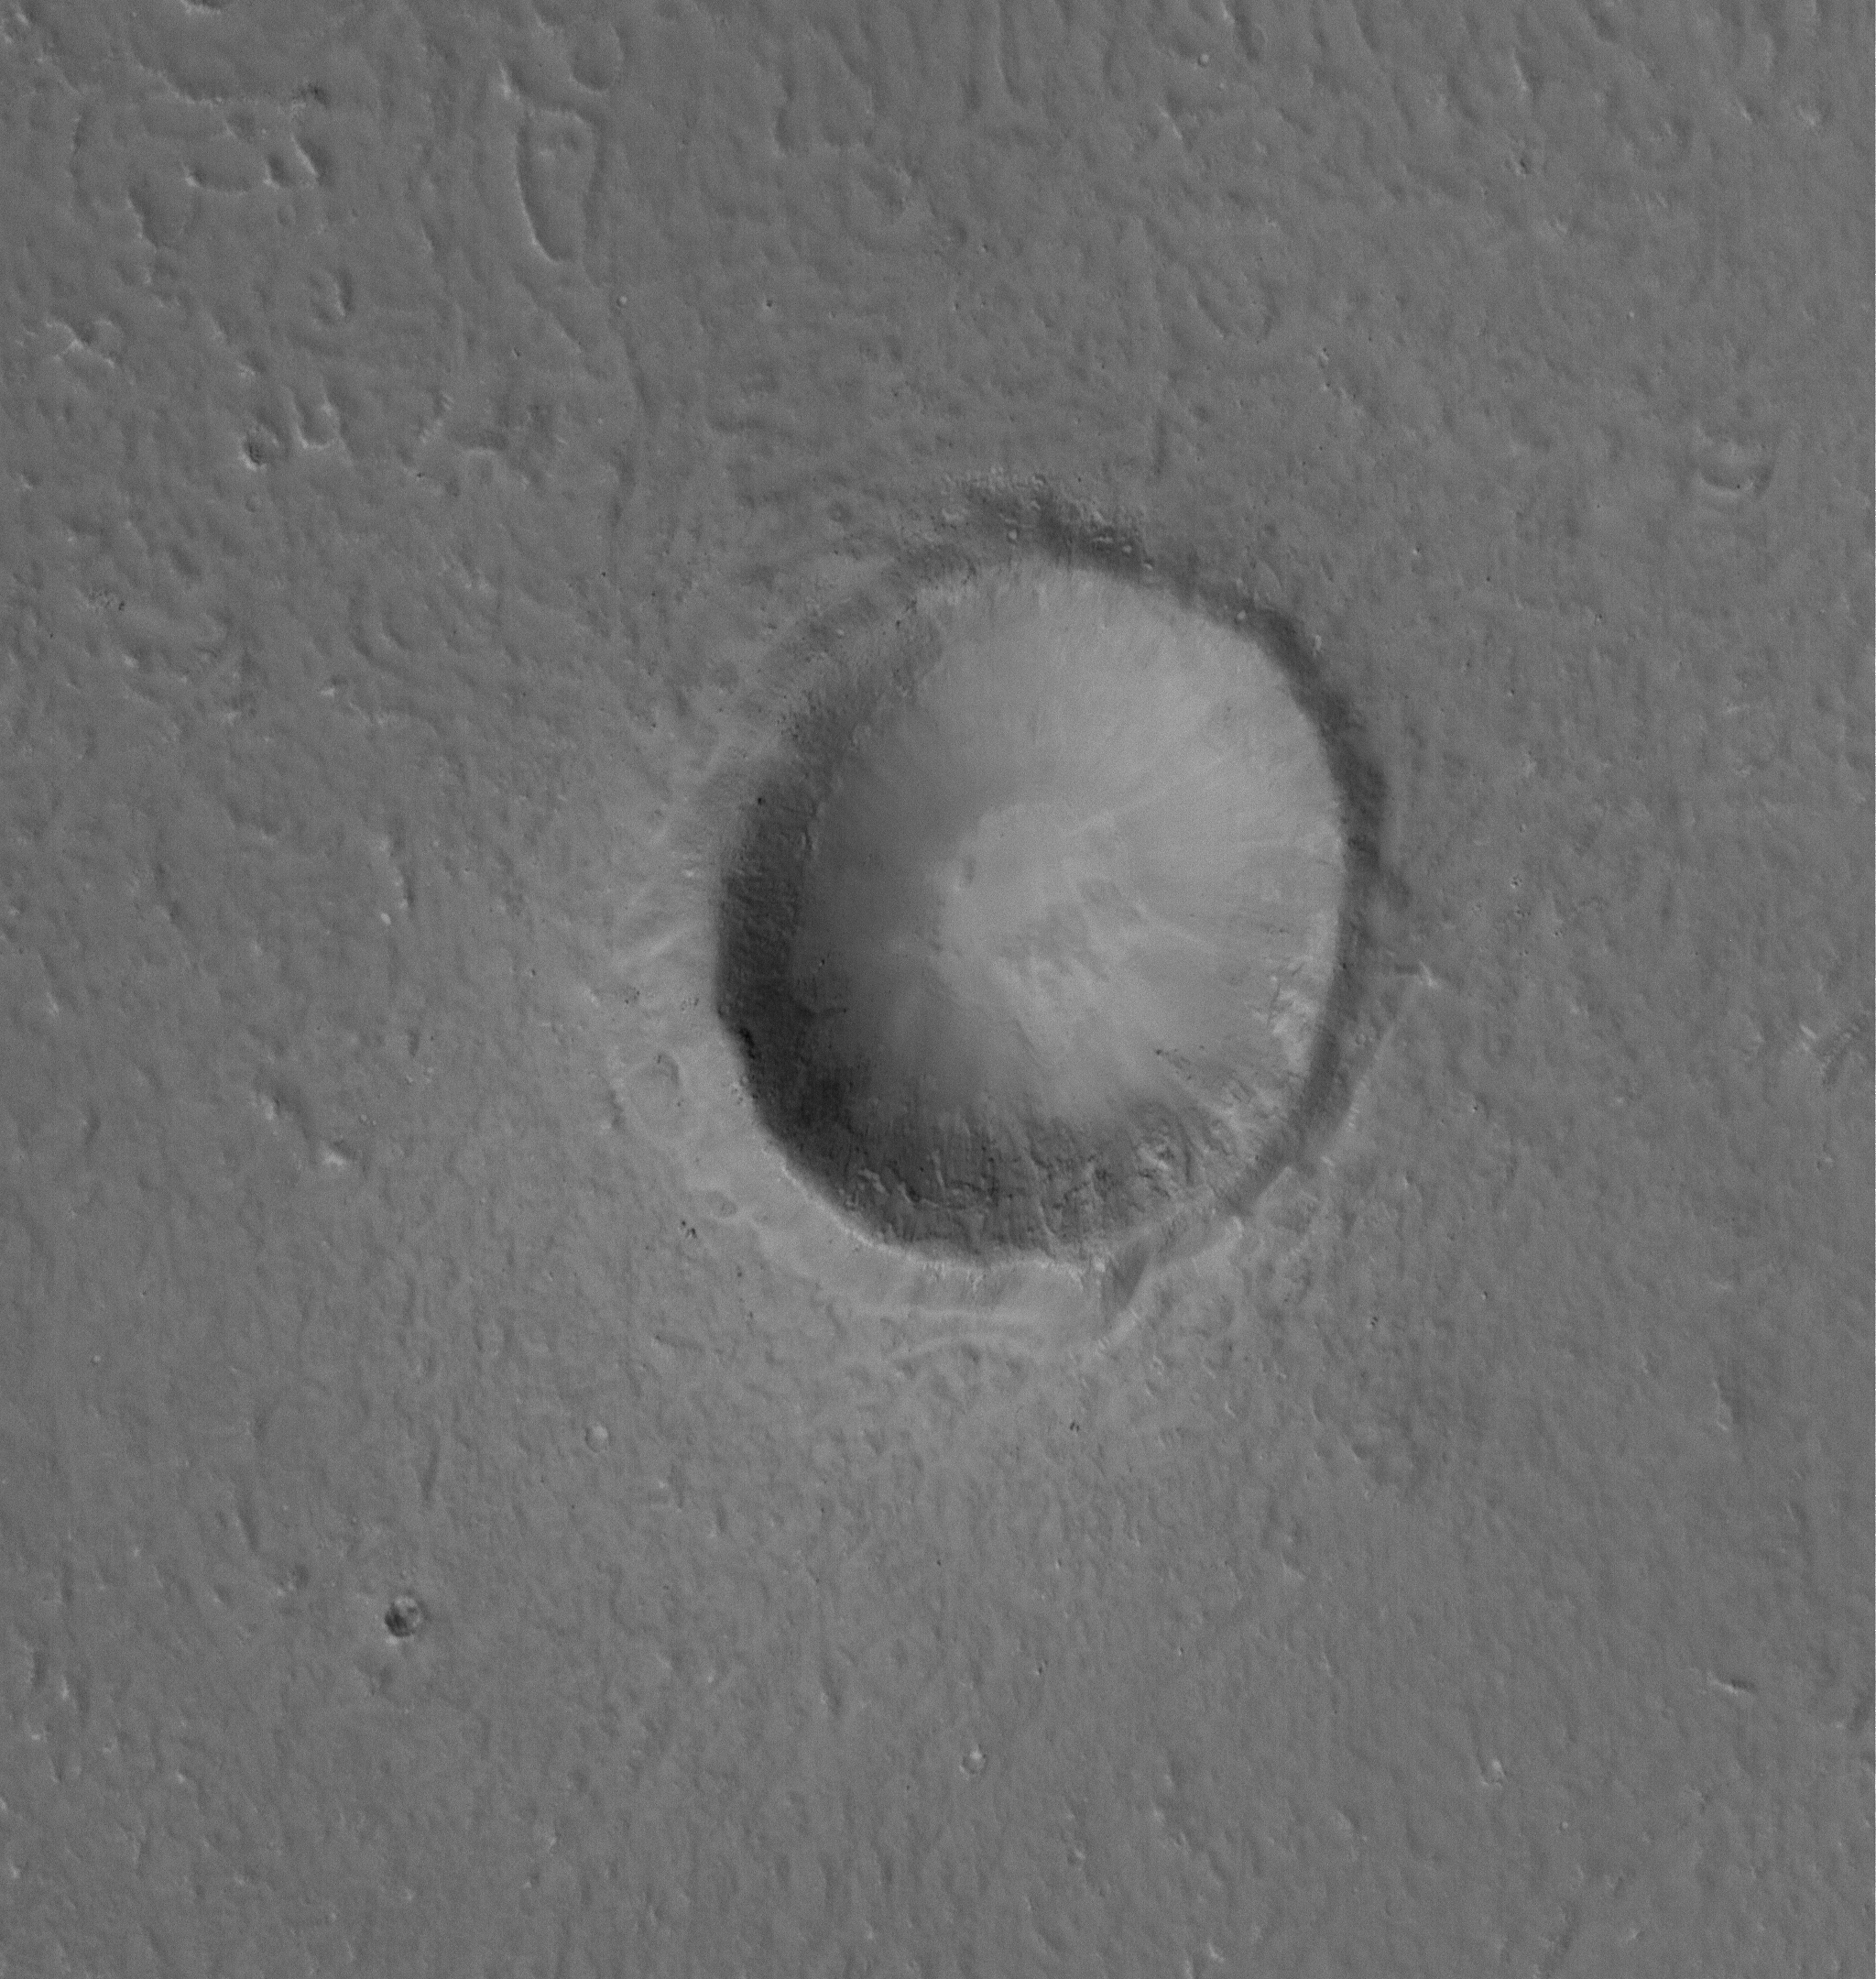

Ejecta Boulders

28 March 2005
This Mars Global Surveyor (MGS) Mars Orbiter Camera (MOC) image shows a 1.5 meters per pixel (5 ft/pixel) view of a ~1 km wide crater. Boulders ejected by the impact that formed the crater can be seen in the ejecta blanket.

Location near: 34.1°N, 247.7°W
Image width: ~3 km (~1.9 mi)
Illumination from: lower left
Season: Northern Spring

Credit: NASA/JPL/Malin Space Science Systems